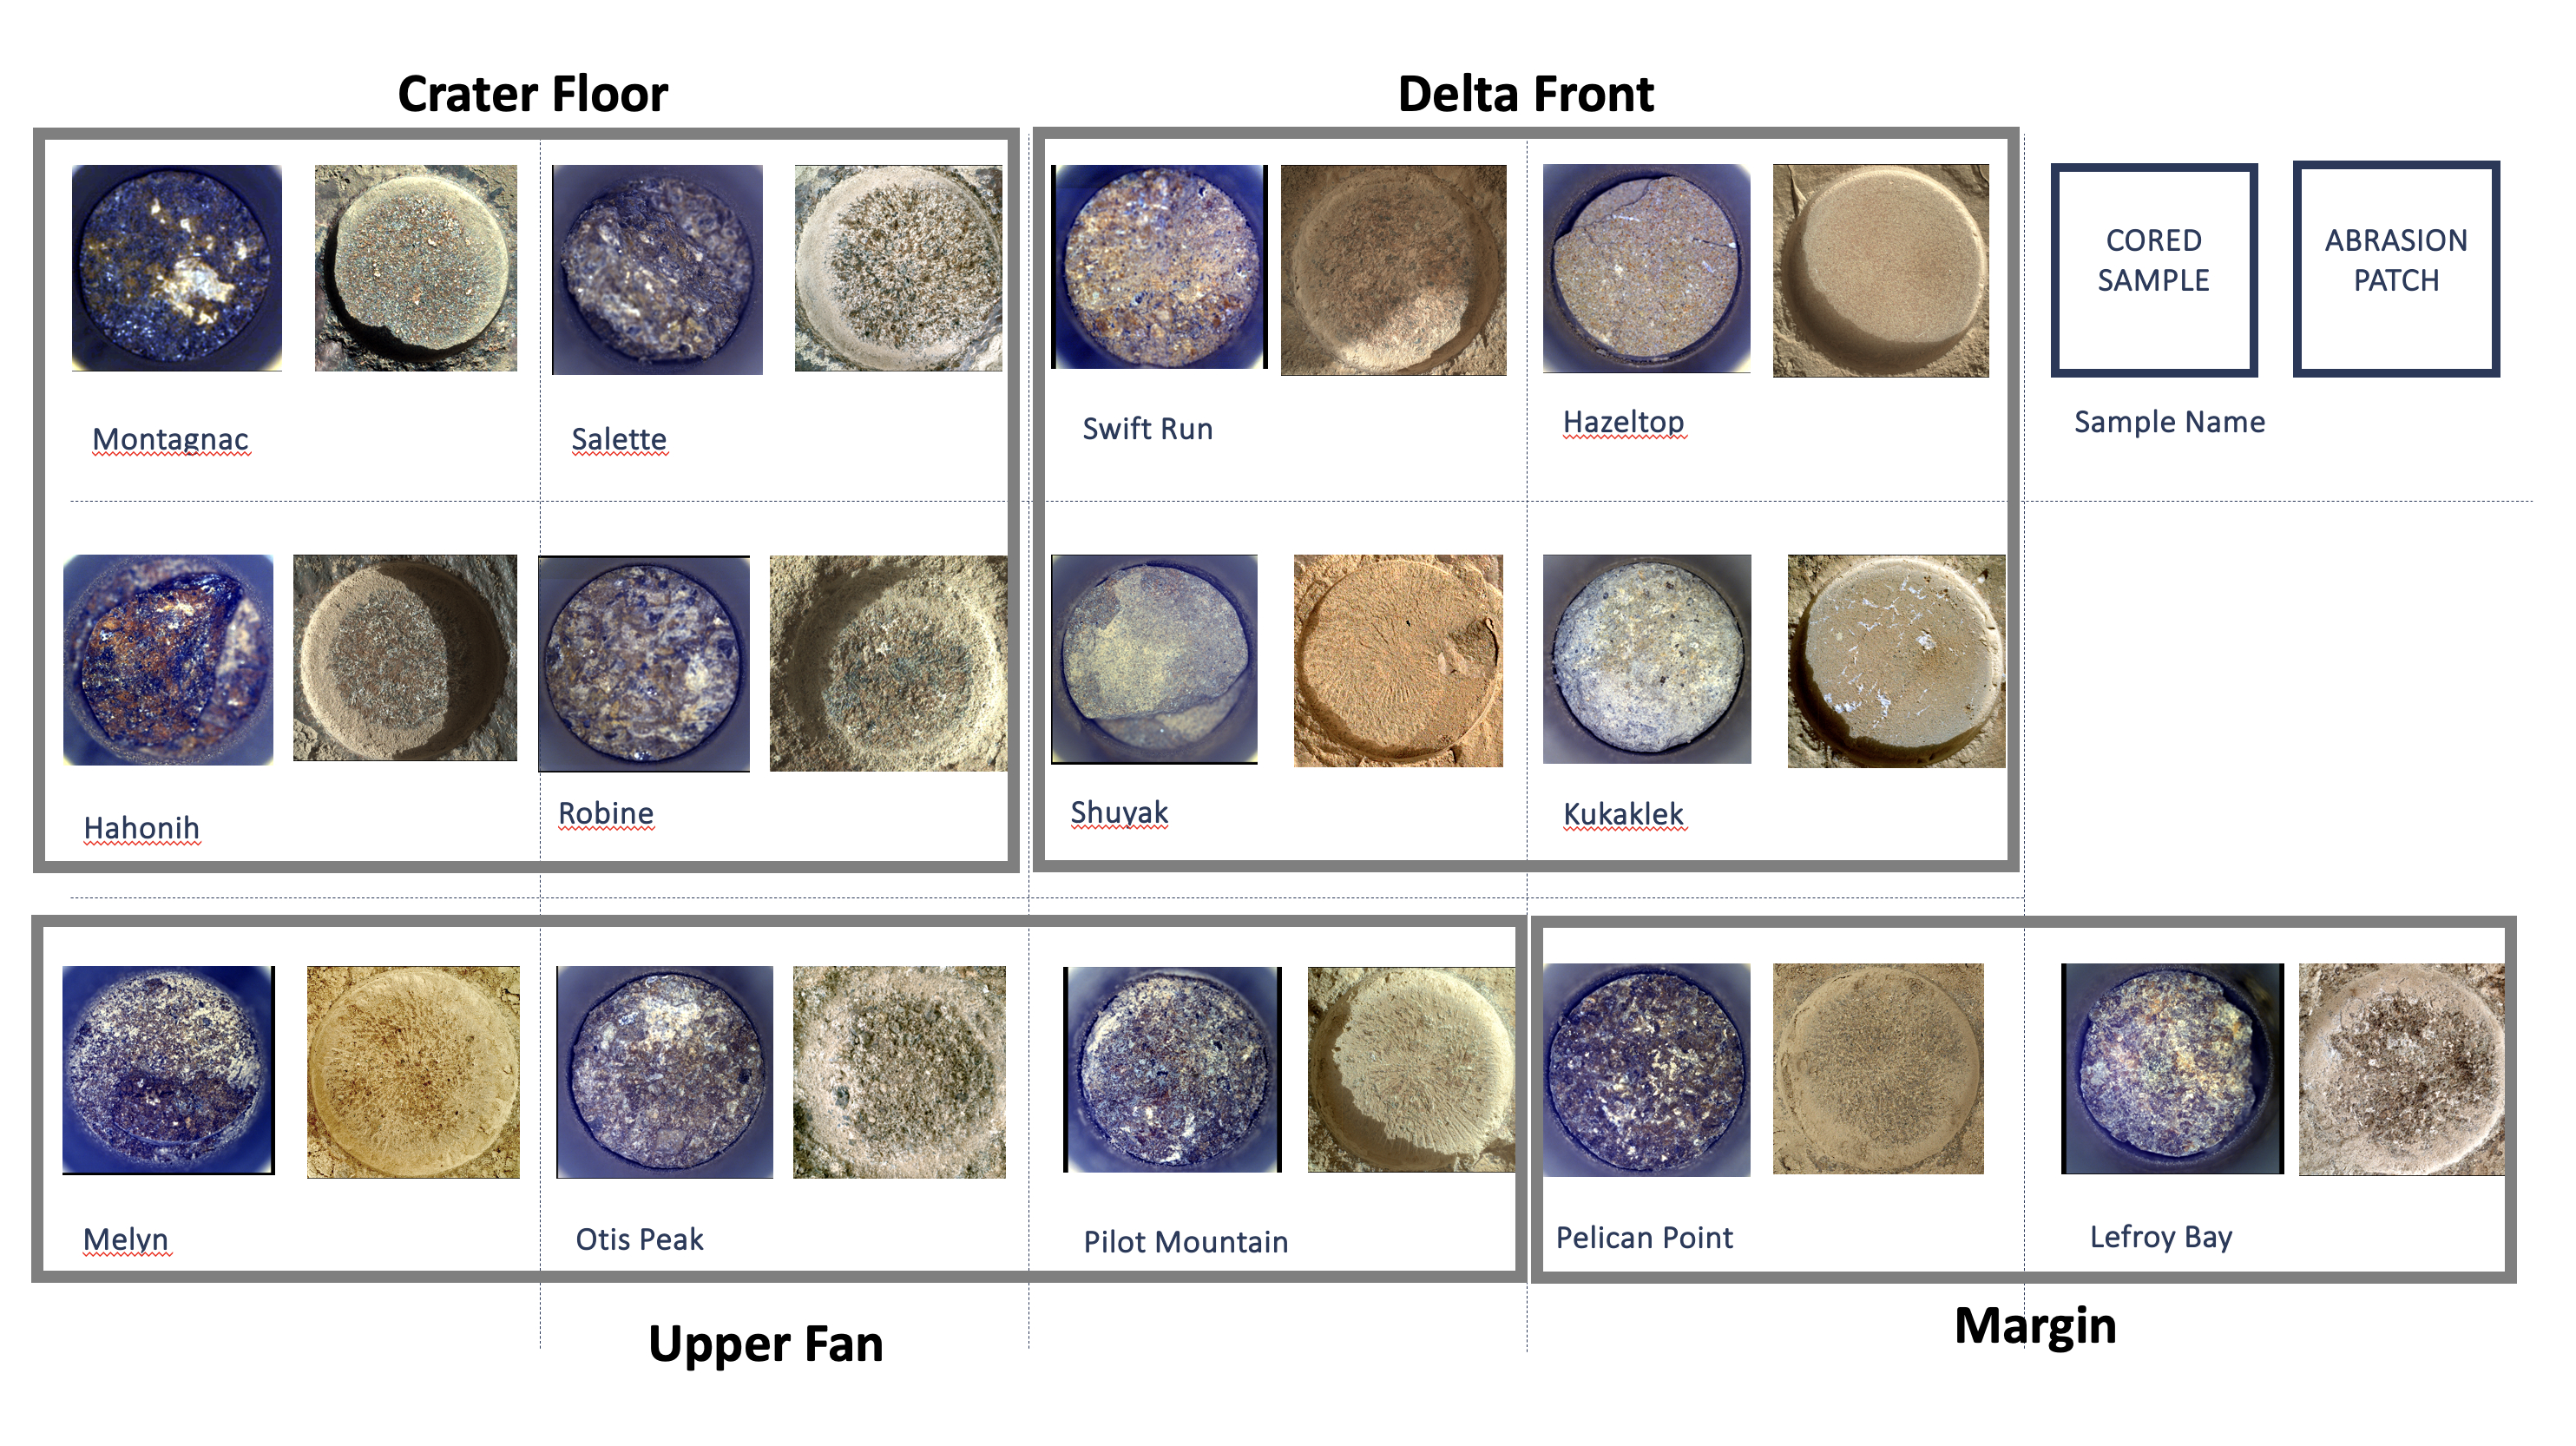

Cored Samples Aboard Perseverance at Sol 1,000

Shown here is an annotated representation of the 13 sample tubes containing rock-core samples that are being carried aboard NASA’s Perseverance rover as of Dec. 12, 2023, when the mission was marking its 1,000th Martian day, or sol, on the Red Planet. To the right of each sample is the associated abrasion patch that was created at the same location where the core was extracted.

The images of the samples and patches are grouped into gray boxes labeled with the name of the four rover science campaigns during which they were collected, from initial campaign to current: Crater Floor, Delta Front, Upper Fan, and Margin.

The images of the cored samples were collected by the Sampling and Caching System Camera (known as CacheCam). Directly below each image of a cored sample is its name, as chosen by the Perseverance science team.

The images of the abrasion patches were collected by the WATSON (Wide Angle Topographic Sensor for Operations and eNgineering) camera on the SHERLOC (Scanning Habitable Environments with Raman & Luminescence for Organics & Chemicals) instrument. WATSON is located at the end of Perseverance’s robotic arm, and takes images from about 3 inches (7 centimeters) away from each rock surface.

Perseverance abrades rocks using a tool on the robotic arm in order to clear away dust and any surface weathering or coatings. Then other instruments analyze the abraded patch to determine if scientists want to collect a sample from the rock. Each abraded patch is 2 inches (5 centimeters) in diameter.

WATSON was built by Malin Space Science Systems (MSSS) in San Diego and is operated jointly by MSSS and JPL.

A key objective for Perseverance’s mission on Mars is astrobiology, including the search for signs of ancient microbial life. The rover will characterize the planet’s geology and past climate, pave the way for human exploration of the Red Planet, and be the first mission to collect and cache Martian rock and regolith (broken rock and dust).

Subsequent NASA missions, in cooperation with ESA (European Space Agency), would send spacecraft to Mars to collect these sealed samples from the surface and return them to Earth for in-depth analysis.

The Mars 2020 Perseverance mission is part of NASA’s Moon to Mars exploration approach, which includes Artemis missions to the Moon that will help prepare for human exploration of the Red Planet.

NASA’s Jet Propulsion Laboratory, which is managed for the agency by Caltech in Pasadena, California, built and manages operations of the Perseverance rover.

Credit: NASA/JPL-Caltech/ASU/MSSS